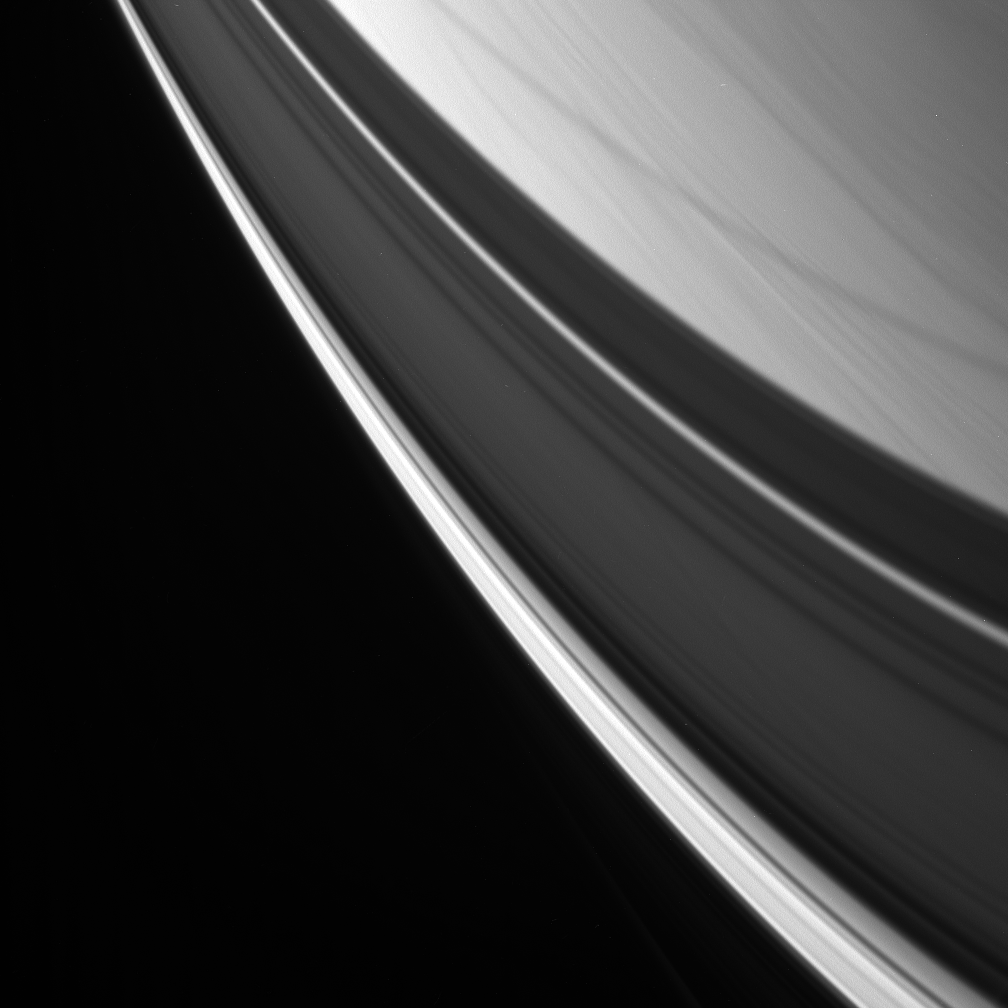

Perfect Dark

Streaks of cloud are overlain with graceful ring shadows in this view of Saturn’s northern latitudes.

Structure is visible in the shadow of the A ring and Cassini Division, which widen at the highest latitudes, near lower right. The lower left half of the image does not show the blackness of space, but rather the shadow of the B ring, which is perfectly dark here.

The image was acquired from a high inclination above the planet’s ring plane and looks obliquely toward the limb. (The region shown would be downward and to the left of the view presented in PIA08822.)

The image was taken with the Cassini spacecraft narrow-angle camera using a spectral filter sensitive to wavelengths of infrared light centered at 938 nanometers on Oct. 30, 2006. Cassini was then at a distance of approximately 1.2 million kilometers (700,000 miles) from Saturn and at a Sun-Saturn-spacecraft, or phase, angle of 142 degrees. Image scale is 7 kilometers (4 miles) per pixel.

The Cassini-Huygens mission is a cooperative project of NASA, the European Space Agency and the Italian Space Agency. The Jet Propulsion Laboratory, a division of the California Institute of Technology in Pasadena, manages the mission for NASA’s Science Mission Directorate, Washington, D.C. The Cassini orbiter and its two onboard cameras were designed, developed and assembled at JPL. The imaging operations center is based at the Space Science Institute in Boulder, Colo.

Credit: NASA/JPL/Space Science Institute